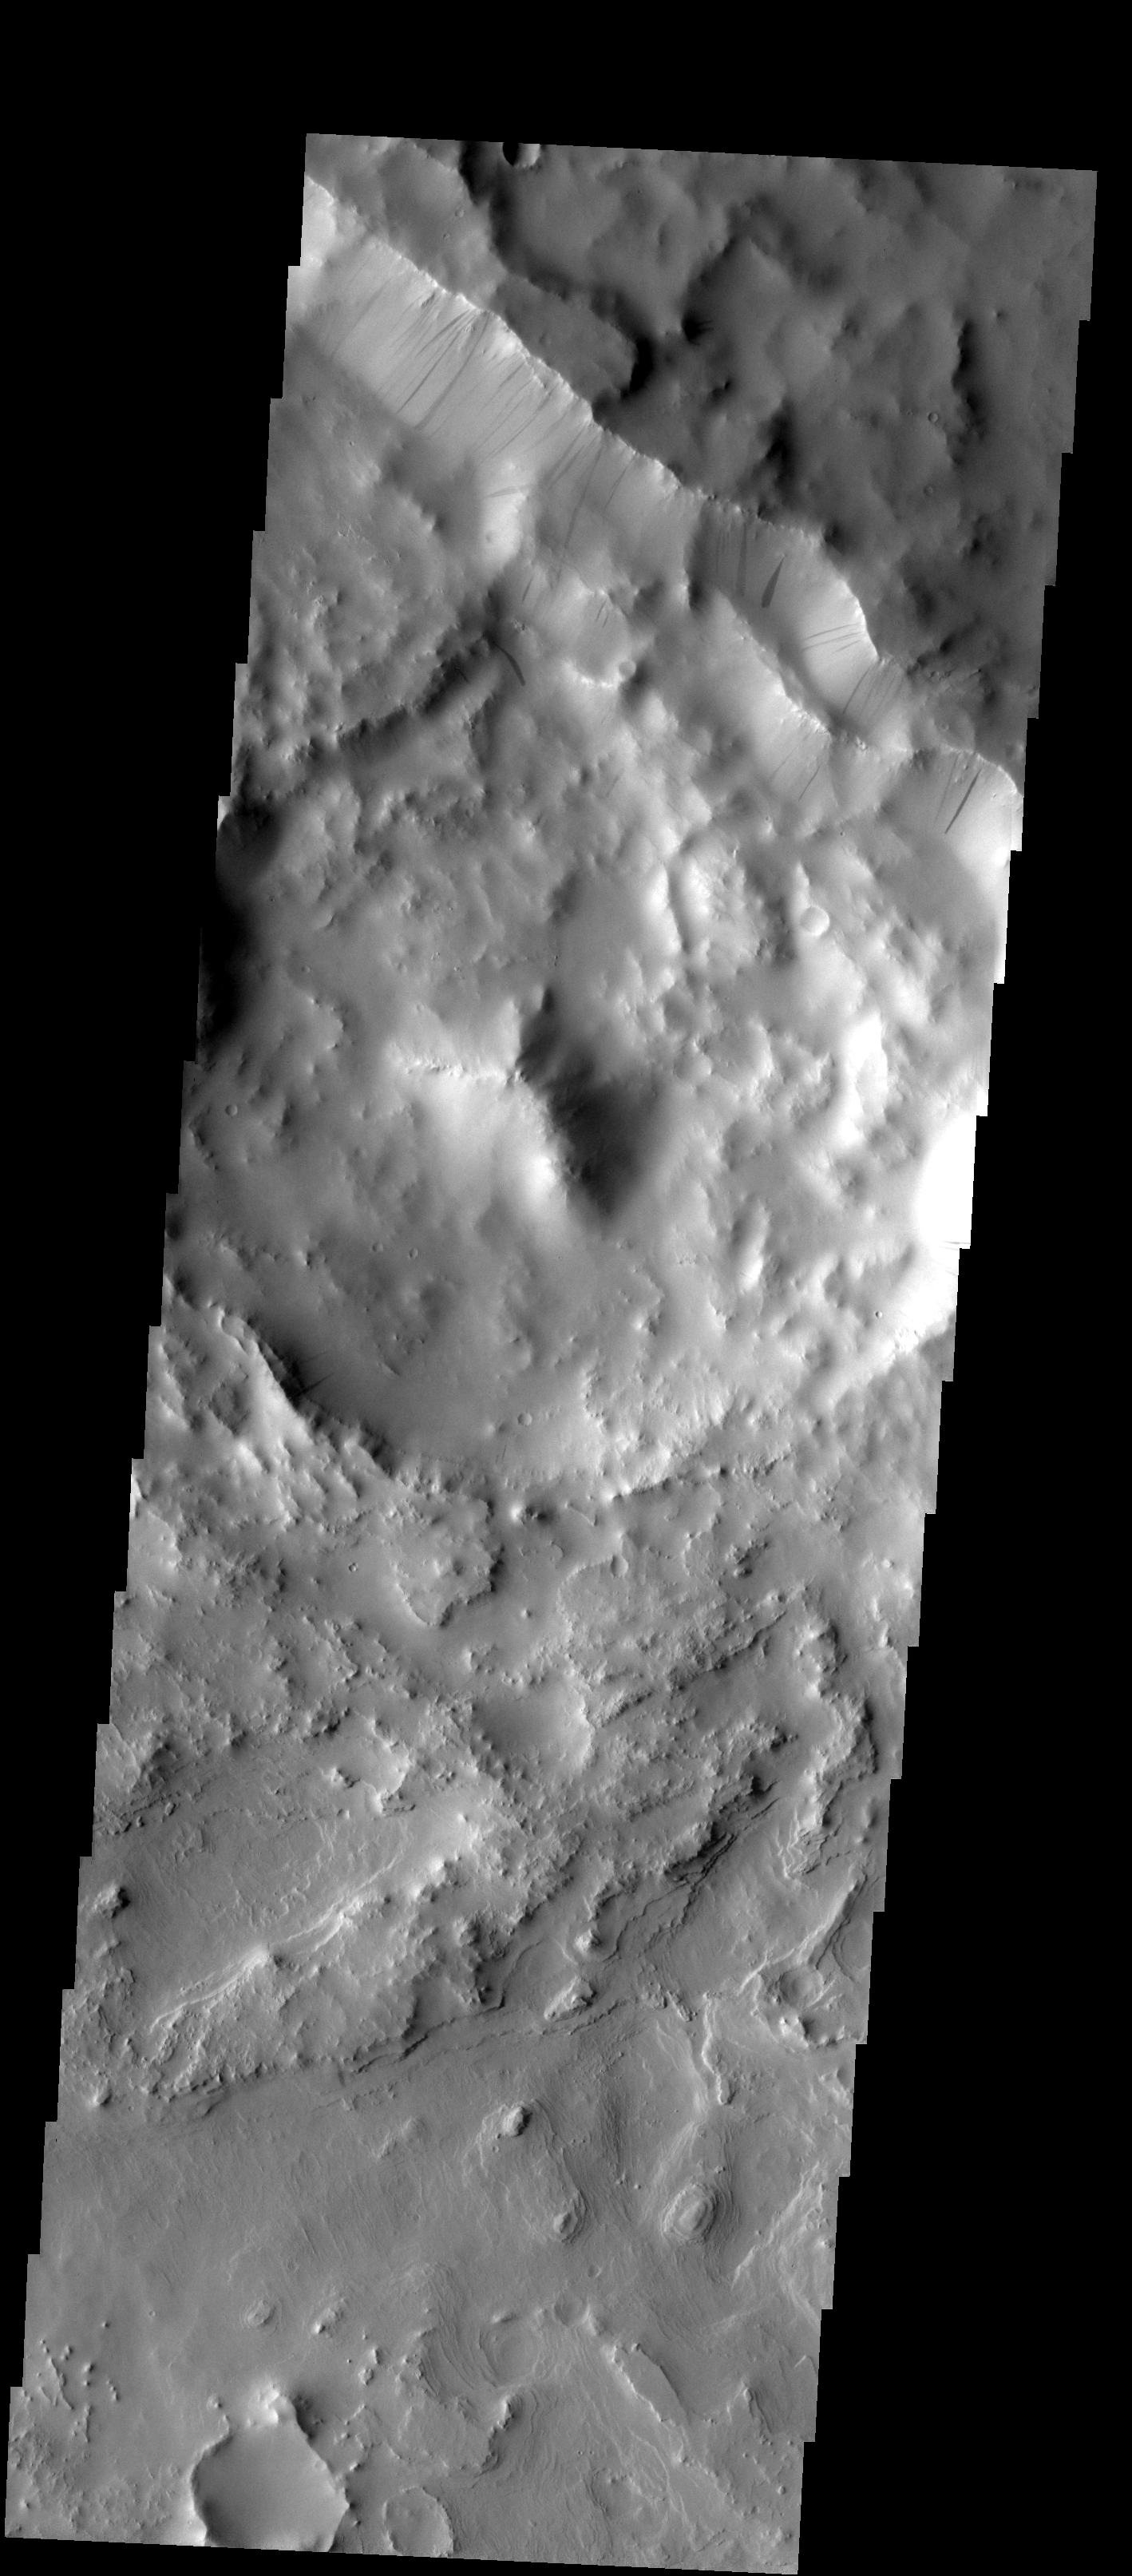

Henry Crater

Multiple slope streaks are visible on the rim of Henry Crater.

Image information: VIS instrument. Latitude 11.4N, Longitude 24.5E. 18 meter/pixel resolution.

Please see the THEMIS Data Citation Note for details on crediting THEMIS images.

Note: this THEMIS visual image has not been radiometrically nor geometrically calibrated for this preliminary release. An empirical correction has been performed to remove instrumental effects. A linear shift has been applied in the cross-track and down-track direction to approximate spacecraft and planetary motion. Fully calibrated and geometrically projected images will be released through the Planetary Data System in accordance with Project policies at a later time.

NASA’s Jet Propulsion Laboratory manages the 2001 Mars Odyssey mission for NASA’s Office of Space Science, Washington, D.C. The Thermal Emission Imaging System (THEMIS) was developed by Arizona State University, Tempe, in collaboration with Raytheon Santa Barbara Remote Sensing. The THEMIS investigation is led by Dr. Philip Christensen at Arizona State University. Lockheed Martin Astronautics, Denver, is the prime contractor for the Odyssey project, and developed and built the orbiter. Mission operations are conducted jointly from Lockheed Martin and from JPL, a division of the California Institute of Technology in Pasadena.

Credit: NASA/JPL/ASU